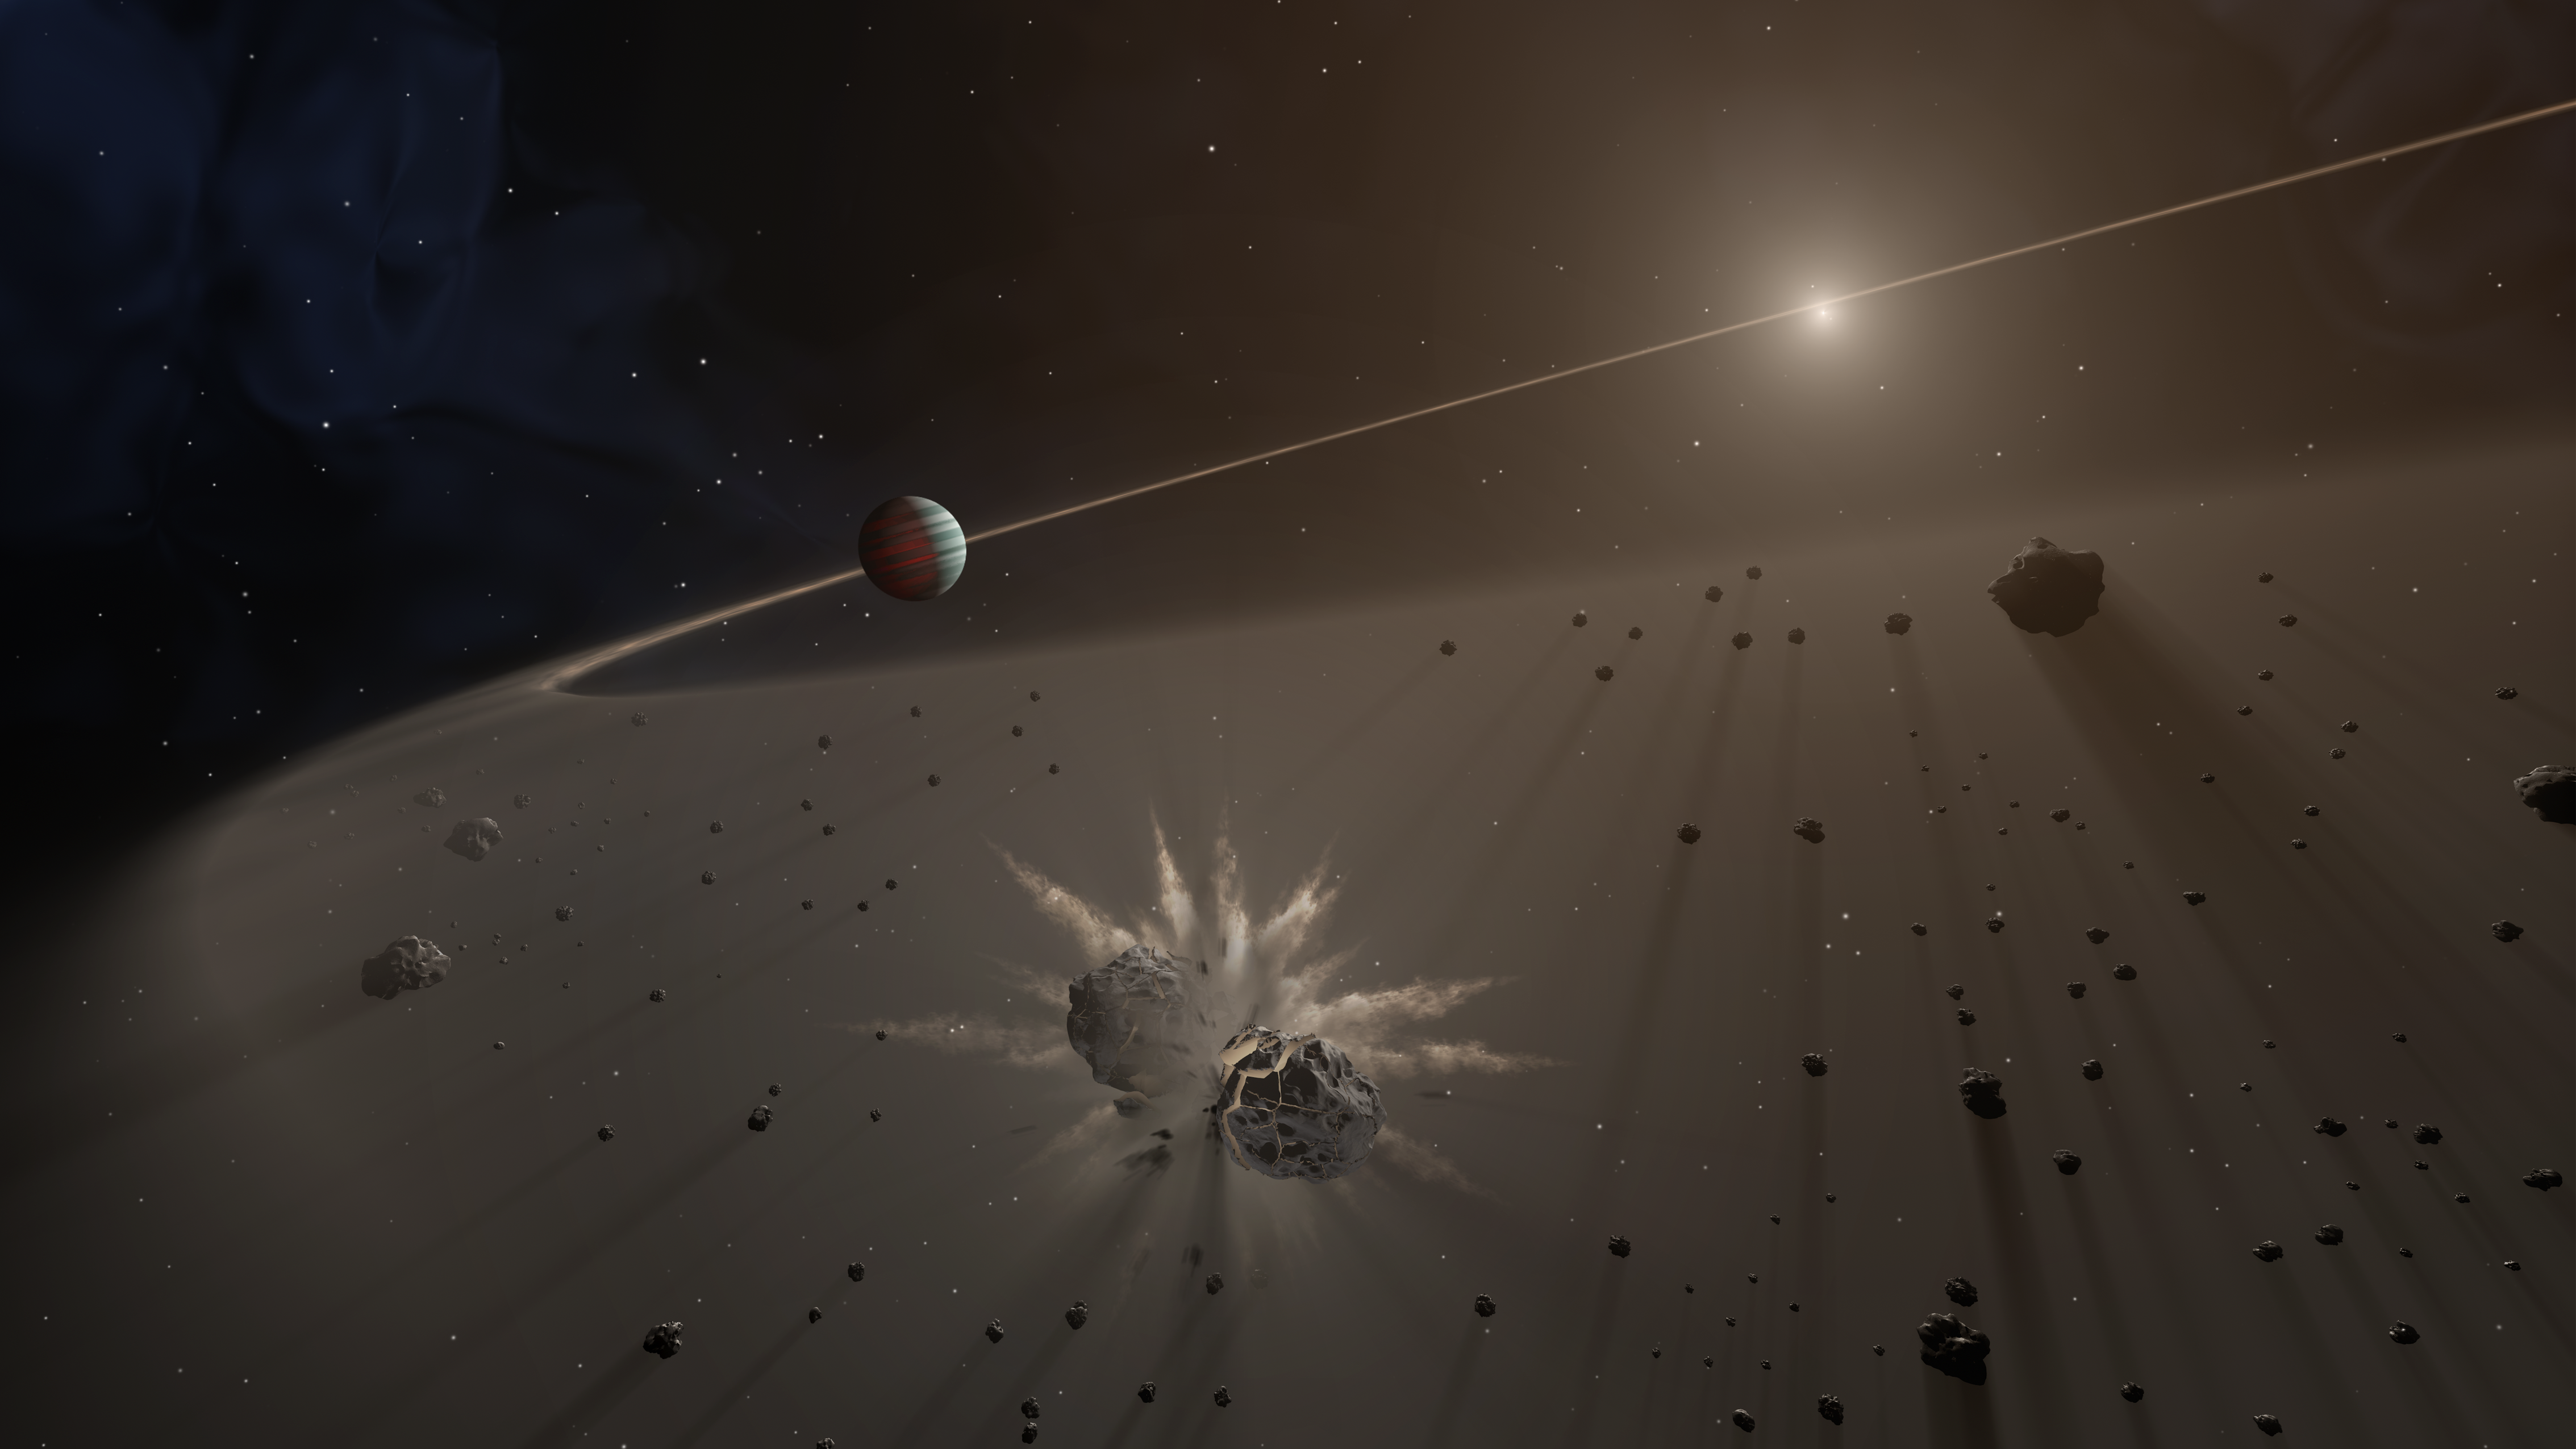

Giant Exoplanet and Debris Disk

This artist's rendering shows a giant exoplanet causing small bodies to collide in a disk of dust.

A study in The Astronomical Journal finds that giant exoplanets with long-period orbits are more likely to be found around young stars that have a disk of dust and debris than those without disks. The study focused on planets more than five times the mass of Jupiter. The astronomers are conducting the largest survey to date of stars with dusty debris disks, and finding the best evidence yet that giant planets are responsible for keeping that material in check.

Credit: NASA/JPL-Caltech/T. Pyle (IPAC)